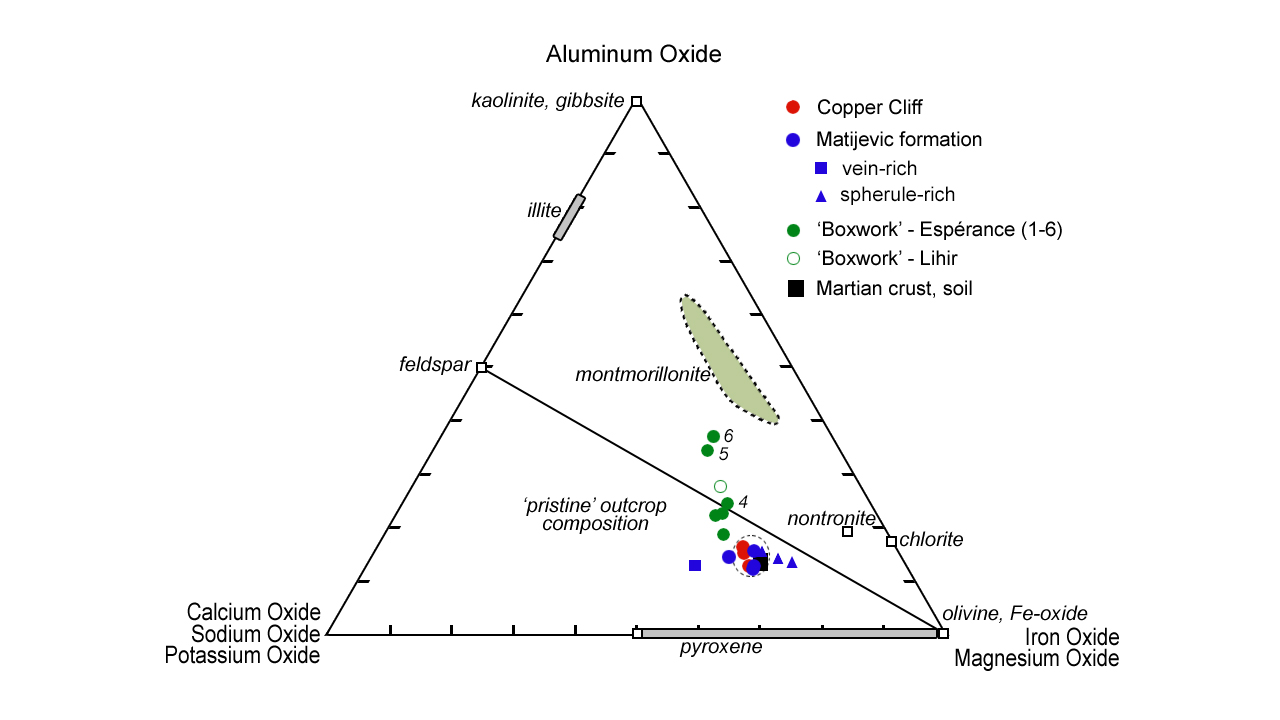

Mineral Plot from ‘Esperance’ Target

This plot shows how planetary geologists are narrowing in on the composition of a rock target on Mars, known as “Esperance,” located in a fracture that cuts through the Matijevic formation on the “Matijevic Hill” region on the western rim of Endeavour Crater. The plot segregates various minerals examined by NASA’s Mars Exploration Rover Opportunity according to their different compositions; for example, those with more iron and magnesium oxides are located in the lower right corner.

Opportunity’s examination of the Esperance rock used the rover’s rock abrasion tool to sequentially grind deeper and deeper into the target, with intervening compositional measurements. The measured samples are closest on this plot to a known mineral called montmorillonite, which belongs to the smectite clay family. Montmorillonite has more aluminum than other clays. Its presence indicates that substantial groundwater flowed through the fracture and was only mildy acidic as well as reducing, meaning the mineral donates electrons to other chemicals.

Credit: NASA/JPL-Caltech/Washington Univ. in St. Louis